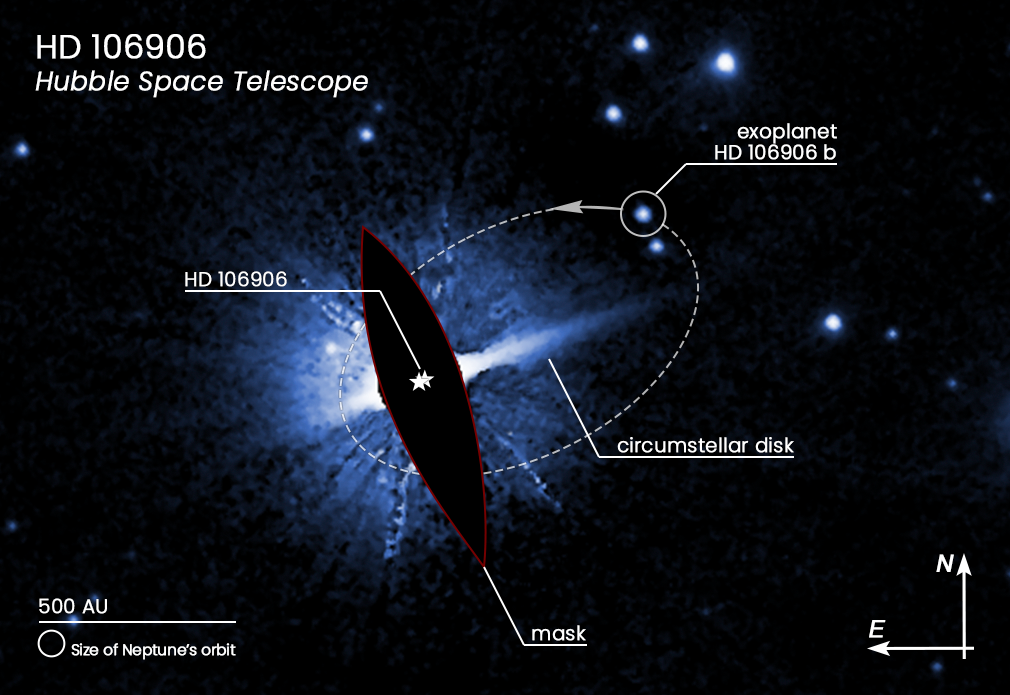

HD 106906 Compass Image

This Hubble Space Telescope image shows one possible orbit (dashed ellipse) of the 11-Jupiter-mass exoplanet HD 106906 b. This remote world is widely separated from its host stars, whose brilliant light is masked here to allow the planet to be seen. The planet resides outside its system's circumstellar debris disk, which is akin to our own Kuiper Belt of small, icy bodies beyond Neptune. The disk itself is asymmetric and distorted, perhaps due to the gravitational tug of the wayward planet. Other points of light in the image are background stars.

Credit: NASA, ESA, M. Nguyen (University of California, Berkeley), R. De Rosa (European Southern Observatory), and P. Kalas (University of California, Berkeley and SETI Institute)